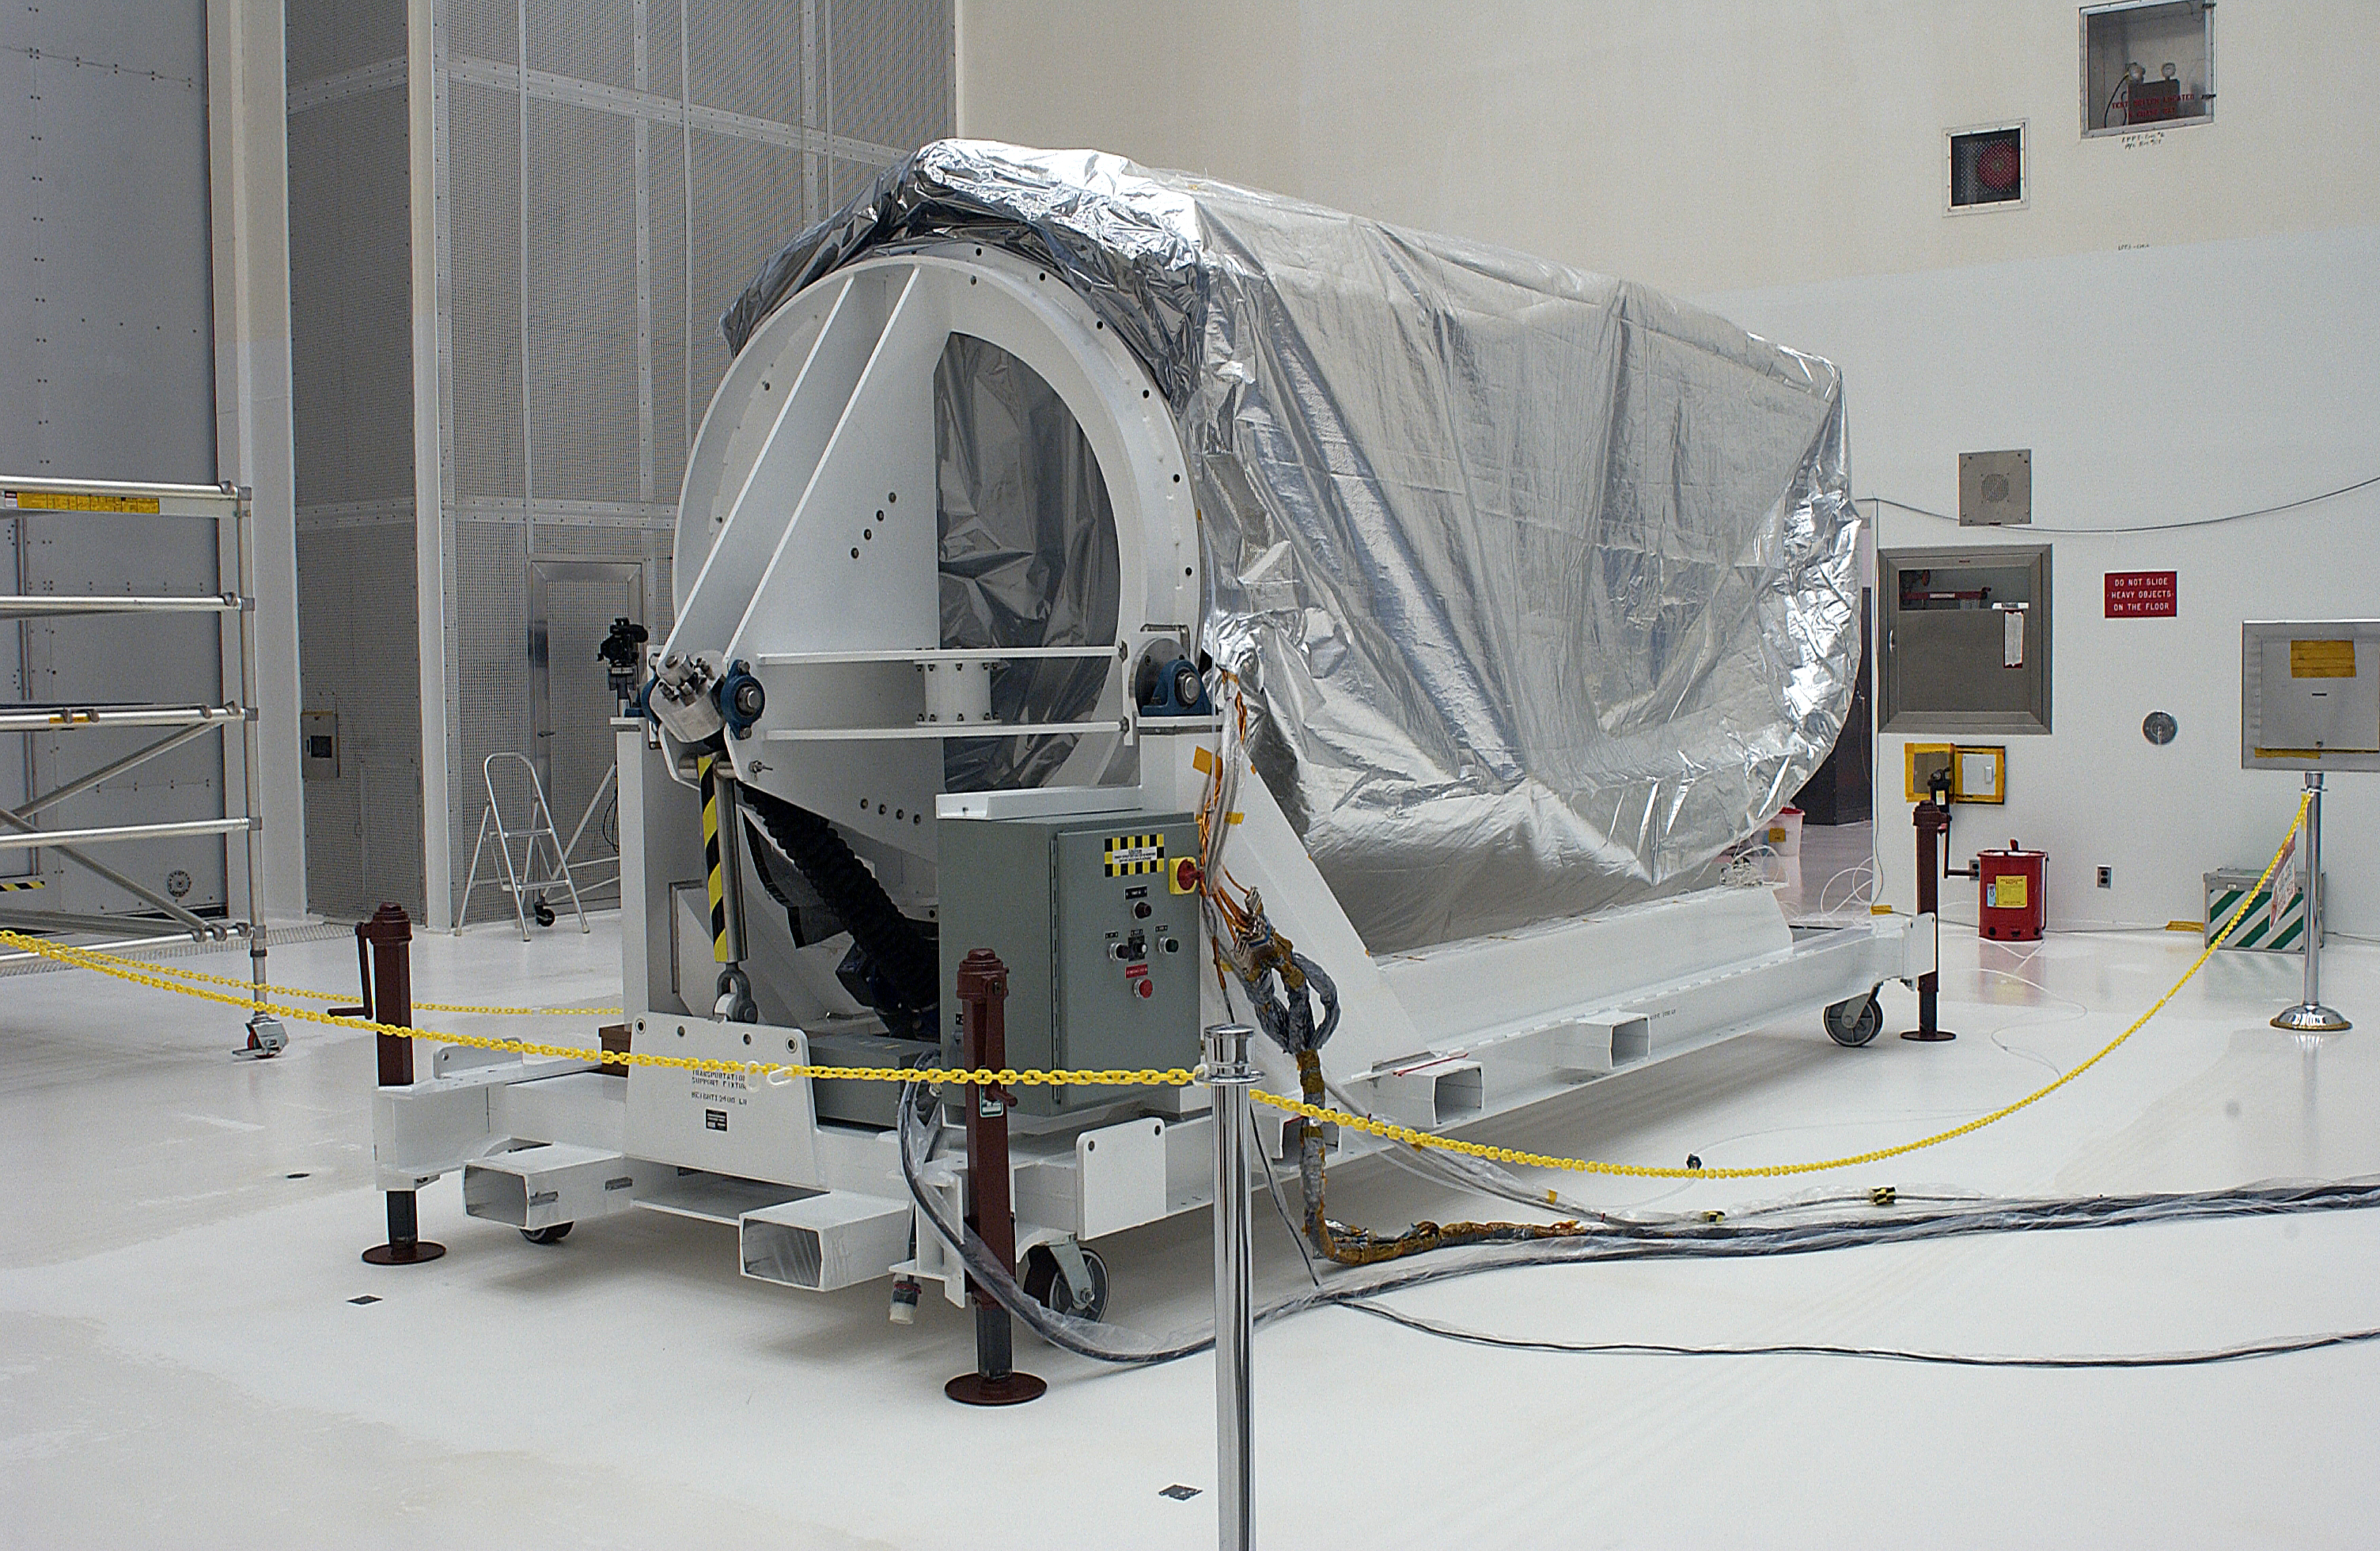

Spitzer Arrives for Launch

Credit: NASA/KSC